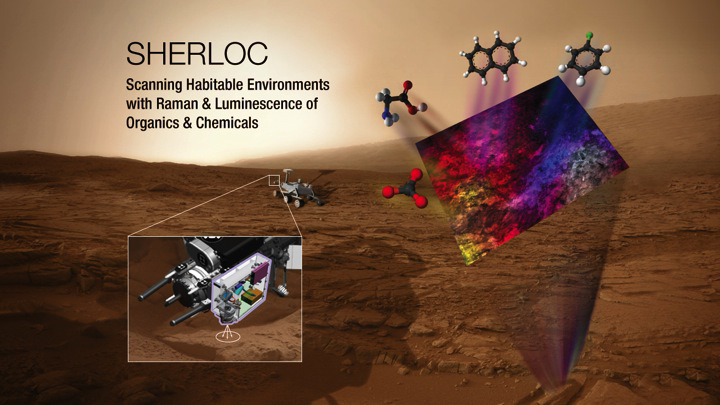

Ultraviolet Instrument for Mars 2020 Rover is SHERLOC

This illustration depicts the mechanism and conceptual research targets for an instrument named Scanning Habitable Environments with Raman & Luminescence for Organics and Chemicals, or SHERLOC. This instrument has been selected as one of seven investigations for the payload of NASA’s Mars 2020 rover mission. SHERLOC will be a spectrometer that will provide fine-scale imaging and use an ultraviolet laser to determine fine-scale mineralogy and detect organic compounds. .

Mars 2020 is a mission concept that NASA announced in late 2012 to re-use the basic engineering of Mars Science Laboratory to send a different rover to Mars, with new objectives and instruments, launching in 2020.

NASA’s Jet Propulsion Laboratory, a division of the California Institute of Technology, Pasadena, manages NASA’s Mars Exploration Program for the NASA Science Mission Directorate, Washington.

Credit: NASA/JPL-Caltech